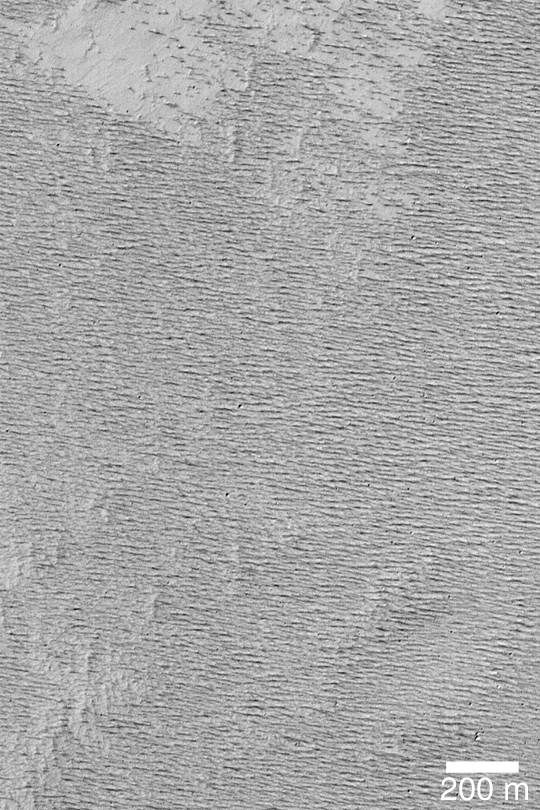

Textured Memnonia Plain

MGS MOC Release No. MOC2-435, 28 July 2003

One of the goals of the Mars Global Surveyor (MGS) Mars Orbiter Camera (MOC) Picture of the Day collection is to provide a sense of the great diversity of terrain, surfaces, patterns, and textures of the martian surface, as viewed by the MOC high resolution (narrow angle) camera. This image shows an intercrater plain in the Memnonia region that has been severely eroded by wind to form sharp ridges known as yardangs. This terrain would be very difficult to walk, or drive a rover, across. The picture is located near 11.8°S, 157.2°W. The scene is illuminated by sunlight from the left.

Credit: NASA/JPL/Malin Space Science Systems